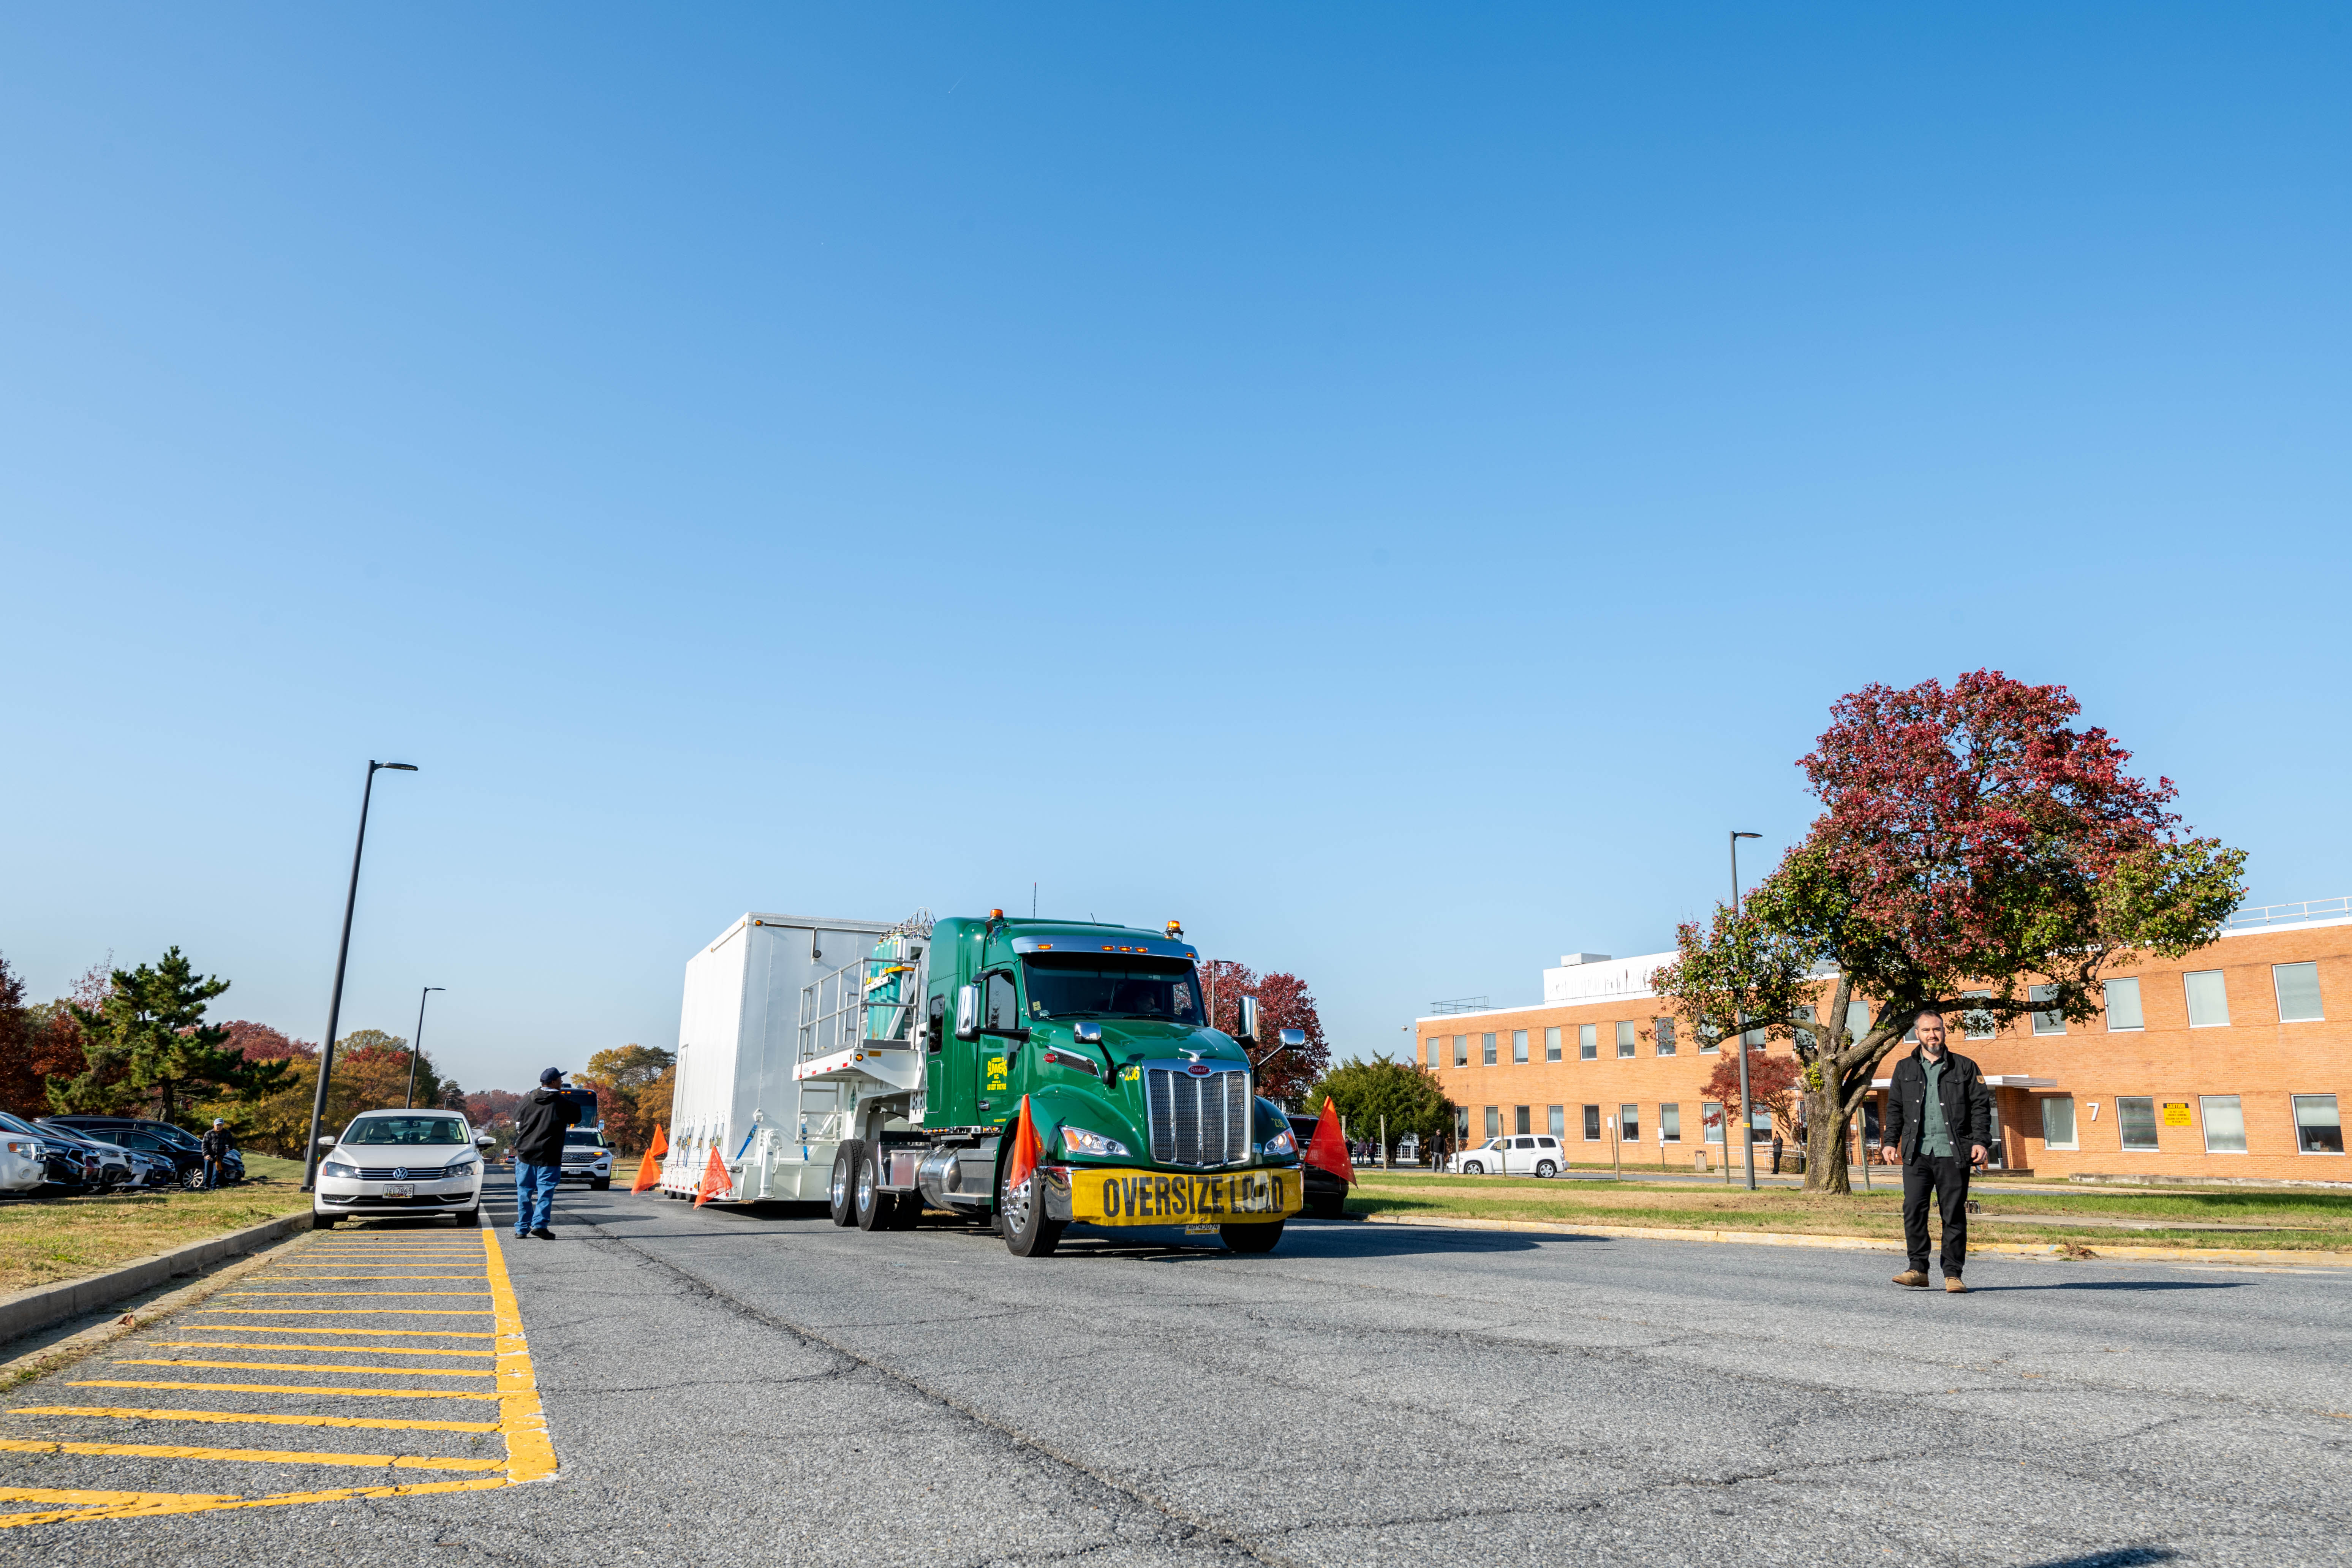

The transport carrier containing NASA’s Plankton, Aerosol, Cloud, ocean Ecosystem (PACE) observatory spacecraft departs NASA’s Goddard Space Flight Center in Greenbelt Maryland on Monday, Nov. 13, 2023. PACE is traveling to Astrotech Space Operations Facility near the agency’s Kennedy Space Center in Florida. PACE is targeted to launch on January 30, 2024, on a SpaceX Falcon 9 rocket lifting off from Space Launch Complex 40 at Cape Canaveral Space Force Station. The PACE observatory will help us better understand how the ocean and atmosphere exchange carbon dioxide, measure key atmospheric variables associated with air quality and Earth's climate, and monitor ocean health, in part by studying phytoplankton, tiny plants and algae that sustain the marine food web.

Credit: NASA/Katie Mellos